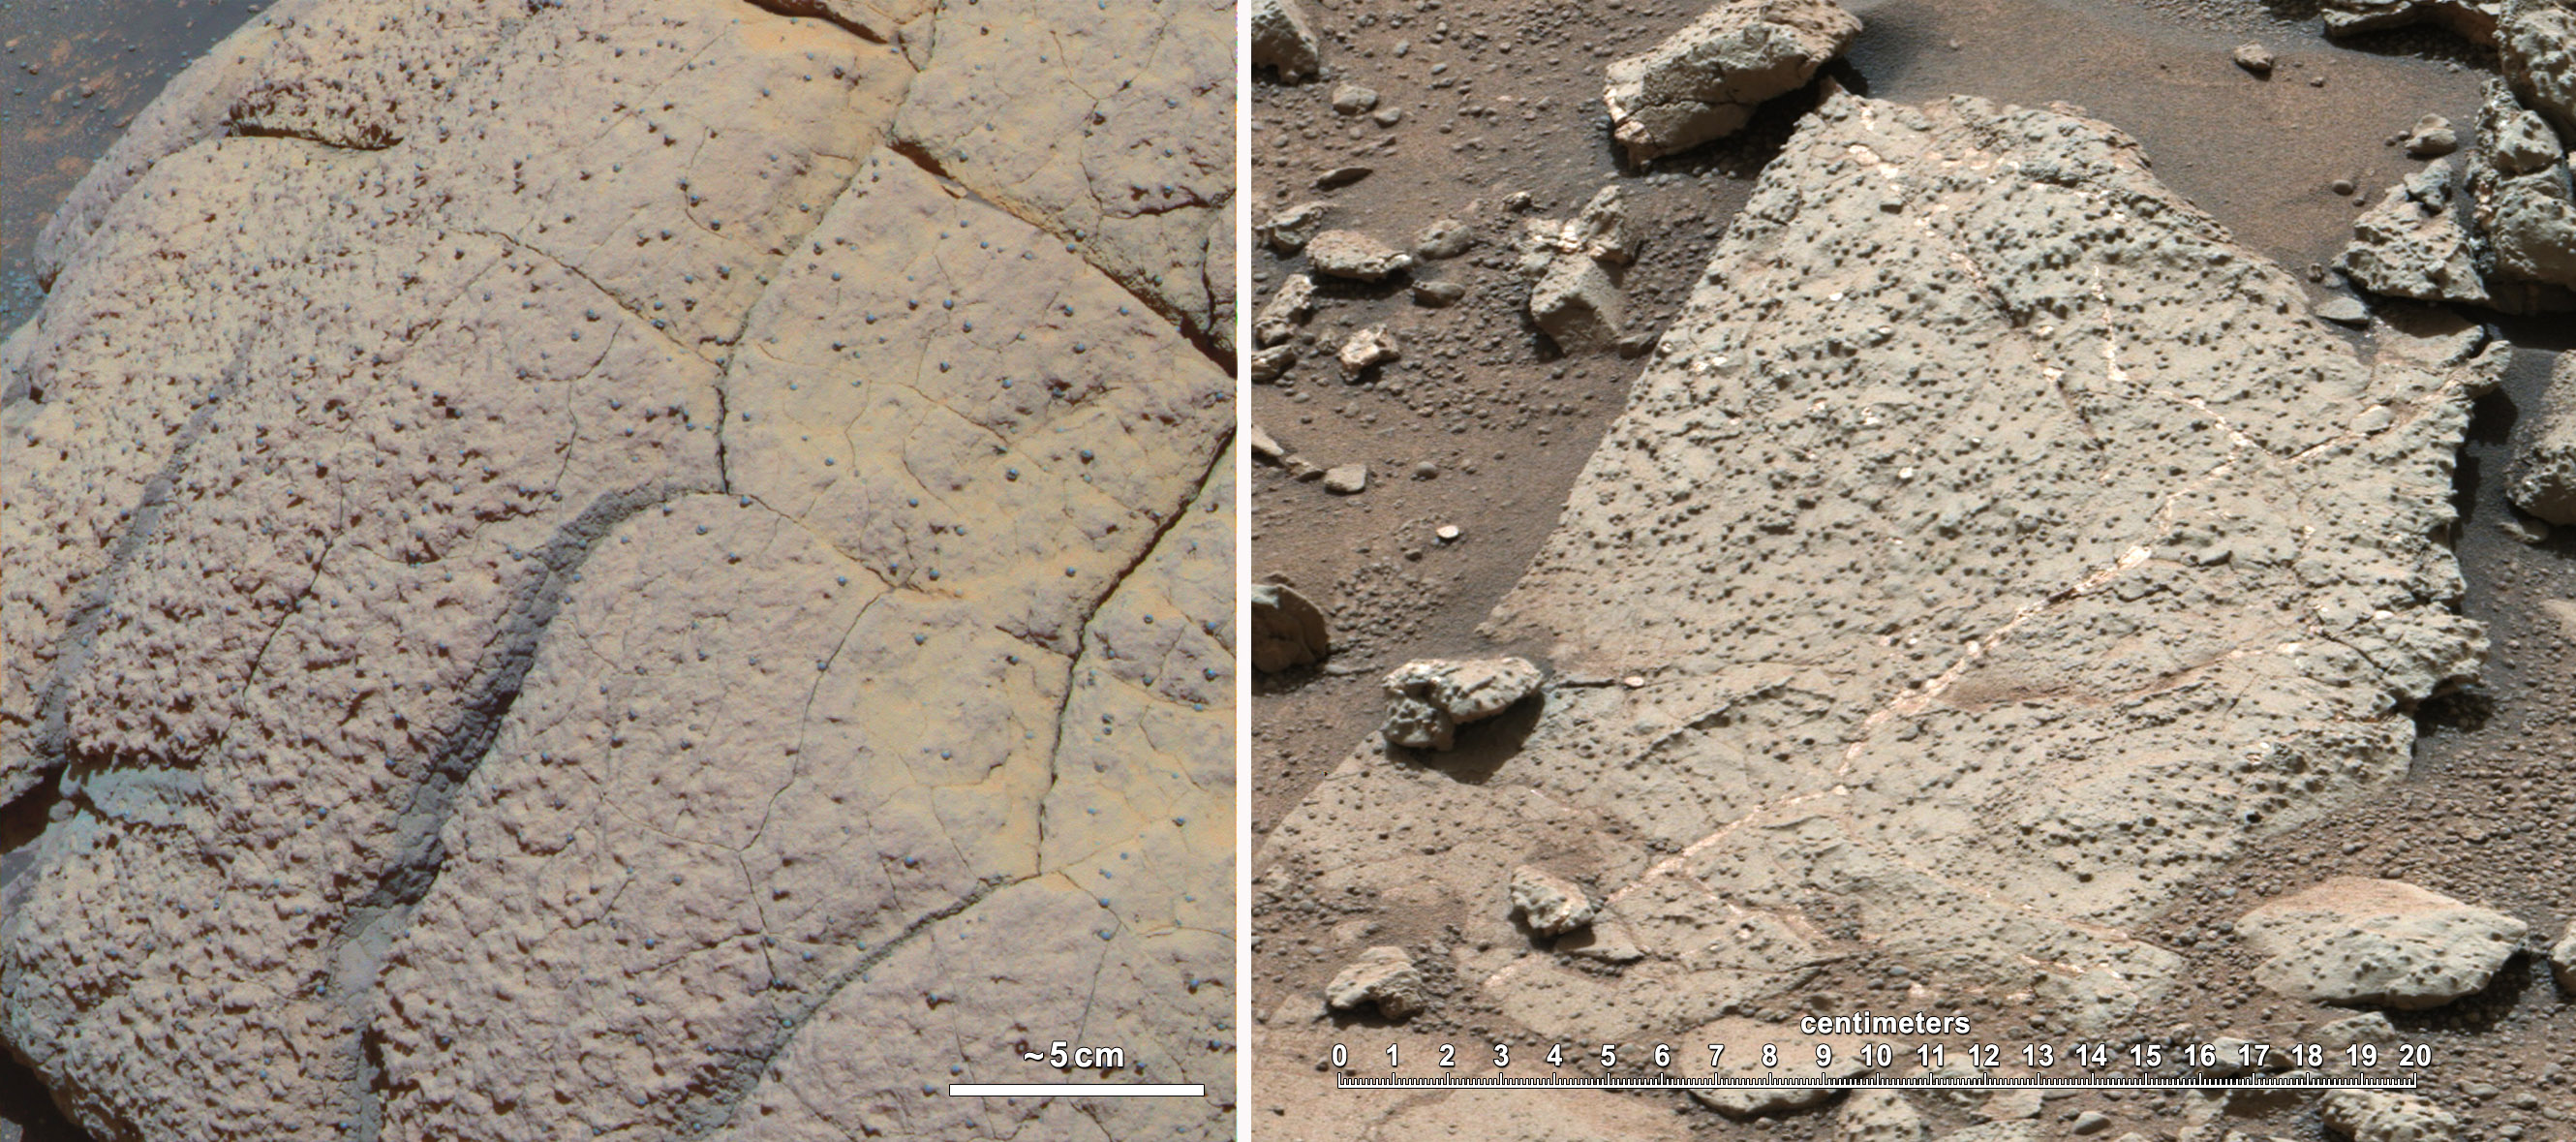

Two Different Aqueous Environments

This set of images compares rocks seen by NASA’s Opportunity rover and Curiosity rover at two different parts of Mars. On the left is ” Wopmay” rock, in Endurance Crater, Meridiani Planum, as studied by the Opportunity rover. On the right are the rocks of the “Sheepbed” unit in Yellowknife Bay, in Gale Crater, as seen by Curiosity.

The rock on the left is formed from sulfate-rich sandstone. Scientists think the particles were in part formed and cemented in the presence of water. They also think the concretions (spherical bumps distributed across rock face) were formed in the presence of water. The Meridiani rocks record an ancient aqueous environment that likely was not habitable due the extremely high acidity of the water, the very limited chemical gradients that would have restricted energy available, and the extreme salinity that would have impeded microbial metabolism — if microrganisms had ever been present.

In the Sheepbed image on the right, these very fine-grained sediments represent the record of an ancient habitable environment. The Sheepbed sediments were likely deposited under water. Scientists think the water cemented the sediments, and also formed the concretions. The rock was then fractured and filled with sulfate minerals when water flowed through subsurface fracture networks (white lines running through rock). Data from several instruments on Curiosity — the Alpha Particle X-ray Spectrometer, the Chemistry and Camera instrument, the Chemistry and Mineralogy instrument, the Mars Hand Lens Imager, the Mast Camera, and the Sample Analysis at Mars instrument — all support these interpretations. They indicate a habitable environment characterized by neutral pH, chemical gradients that would have created energy for microbes, and a distinctly low salinity, which would have helped metabolism if microorganisms had ever been present.

Both color images have been white-balanced using the same technique to show roughly what they would look like if they were on Earth.

The “true color” image from Opportunity’s panoramic camera (Pancam) was acquired on Sol 250 (the 250th Martian day of Opportunity’s operations, which was Oct. 6, 2004, on Earth).

The image from Sheepbed was from Curiosity’s Mast Camera on Sol 192 (the 192d Martian day of Curiosity’s operations, which was Feb. 18, 2013, on Earth).

JPL manages the Mars Science Laboratory/Curiosity for NASA’s Science Mission Directorate in Washington. The rover was designed, developed and assembled at JPL, a division of the California Institute of Technology in Pasadena.

Credit: NASA/JPL-Caltech/Cornell/MSSS